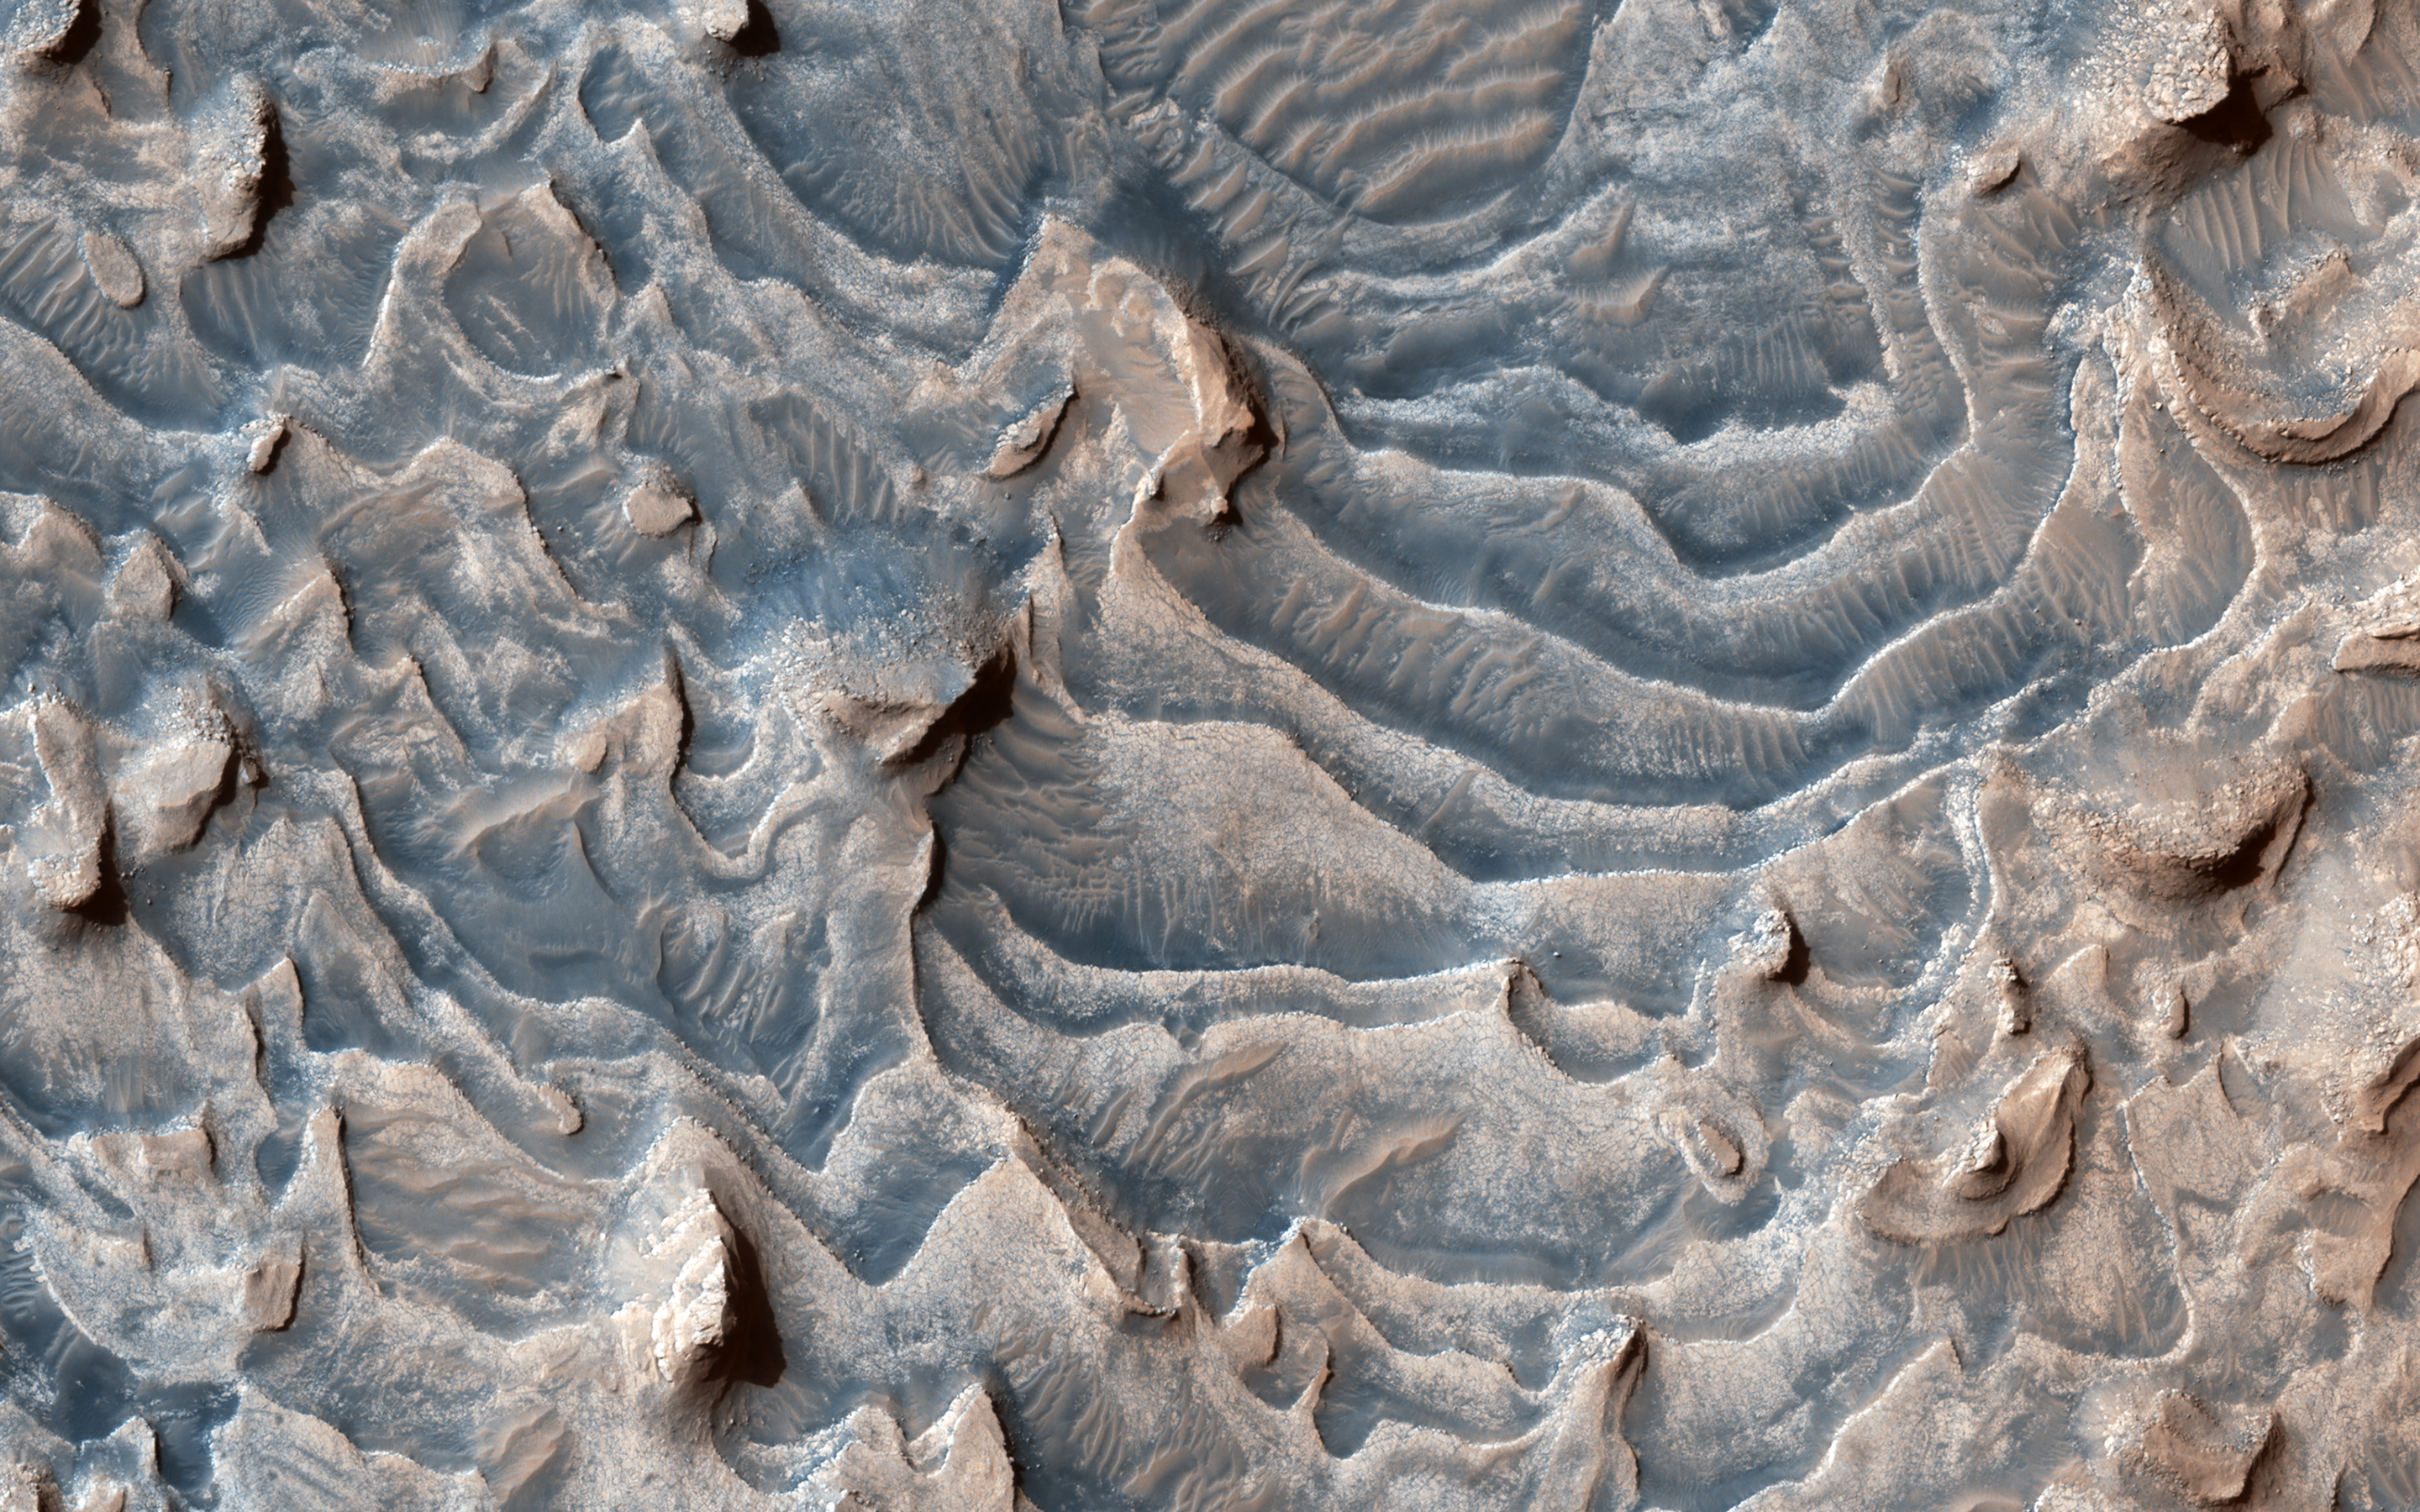

Layers Blanket a Crater Floor

This image shows a layered rock formation within Jiji Crater that has eroded into buttes and stair-like layers.

This formation extends west and east. Similar layered rocks are within several craters in Arabia Terra and Meridiani Planum, including Sera and Banes craters. The similarities suggest that the same process was forming deposits over a large geographic area long ago. Our image also indicates that much of the formation has eroded away relative to what has remained.

Multiple HiRISE images within Jiji Crater allow scientists to evaluate how similar or different layers are over this area, which can help them understand geologic layers and their properties over greater distances.

The map is projected here at a scale of 25 centimeters (9.8 inches) per pixel. (The original image scale is 31.9 centimeters [12.6 inches] per pixel [with 1 x 1 binning]; objects on the order of 96 centimeters [37.8 inches] across are resolved.) North is up.

This is a stereo pair with ESP_065360_1900.

The University of Arizona, in Tucson, operates HiRISE, which was built by Ball Aerospace & Technologies Corp., in Boulder, Colorado. NASA’s Jet Propulsion Laboratory, a division of Caltech in Pasadena, California, manages the Mars Reconnaissance Orbiter Project for NASA’s Science Mission Directorate, Washington.

Credit: NASA/JPL-Caltech/University of Arizona